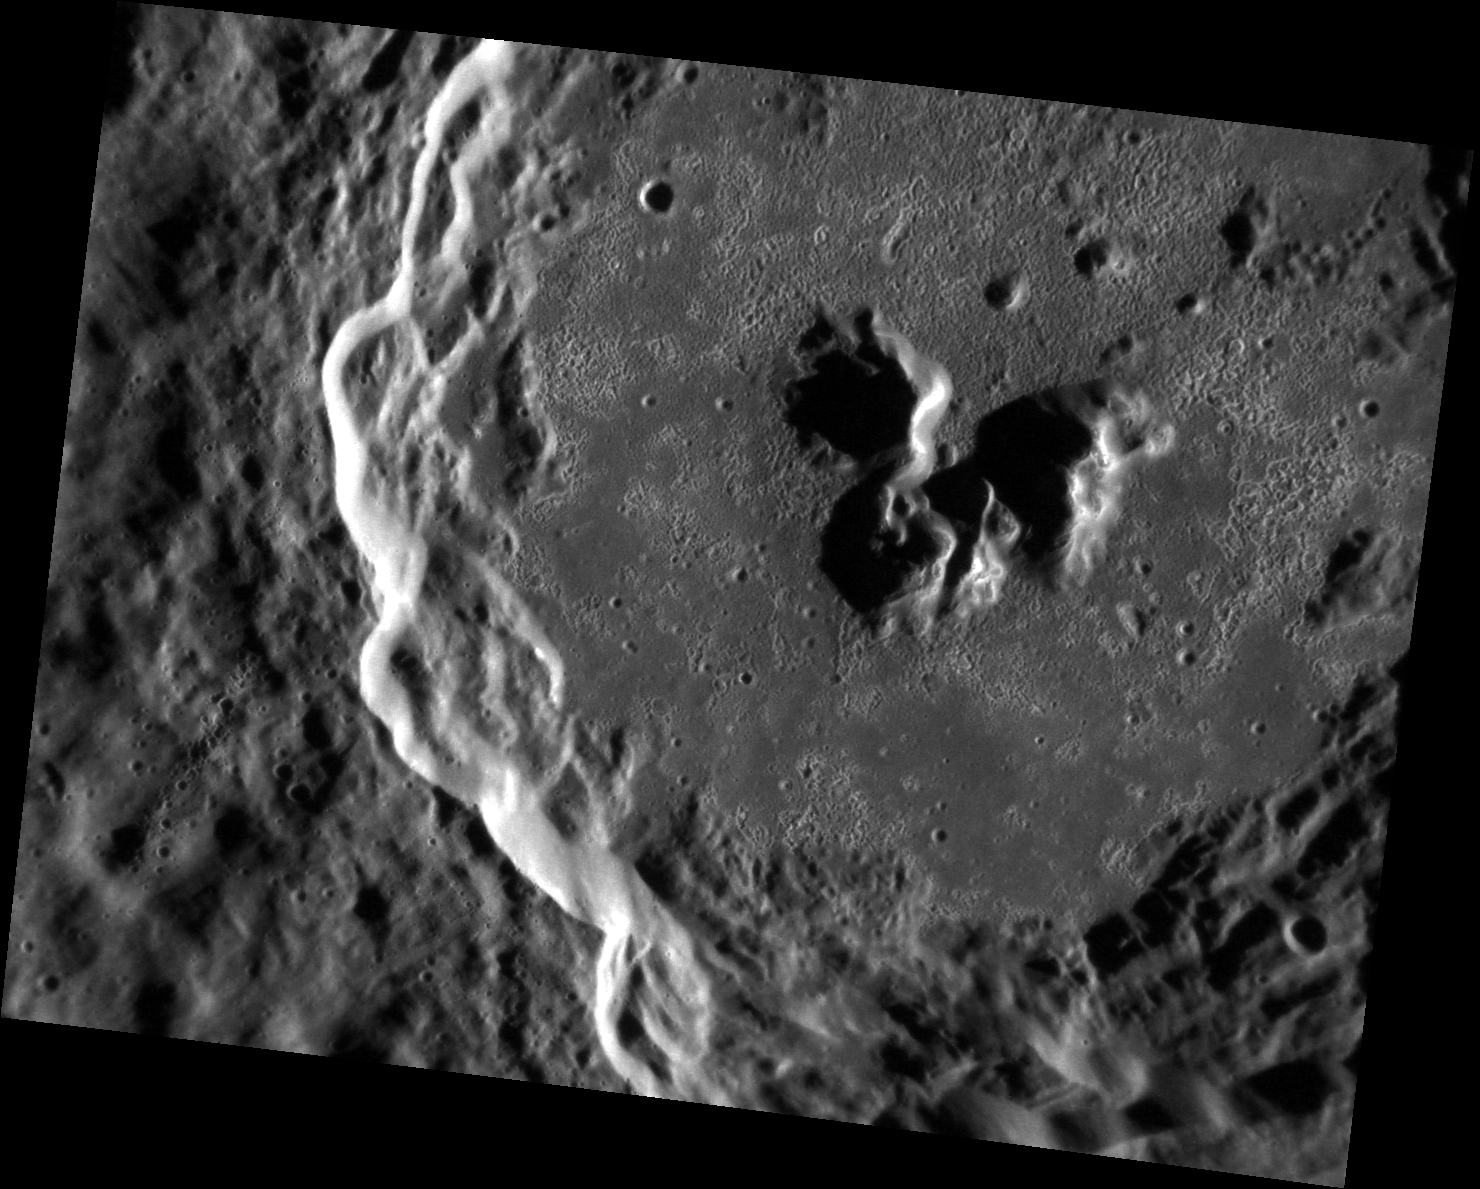

Delightful de Graft

This exquisite image shows de Graft, a complex crater that contains many hollows on its floor and peak. It is not yet known exactly how hollows form, but the MESSENGER team is actively working to understand this unique phenomenon. Pristine hollows in young craters like de Graft may be still forming to this day. It seems that this crater is as interesting as its namesake, Joe de Graft.

This image was acquired as a high-resolution targeted observation. Targeted observations are images of a small area on Mercury’s surface at resolutions much higher than the 200-meter/pixel morphology base map. It is not possible to cover all of Mercury’s surface at this high resolution, but typically several areas of high scientific interest are imaged in this mode each week.

Date acquired: July 16, 2012
Image Mission Elapsed Time (MET): 250938380
Image ID: 2211371
Instrument: Narrow Angle Camera (NAC) of the Mercury Dual Imaging System (MDIS)
Center Latitude: 21.88°
Center Longitude: 1.63° E
Resolution: 47 meters/pixel
Scale: DeGraft is approximately 68 km ( 42 mi.) in diameter.
Incidence Angle: 74.7°
Emission Angle: 40.8°
Phase Angle: 115.6°

The MESSENGER spacecraft is the first ever to orbit the planet Mercury, and the spacecraft’s seven scientific instruments and radio science investigation are unraveling the history and evolution of the Solar System’s innermost planet. Visit the Why Mercury? section of this website to learn more about the key science questions that the MESSENGER mission is addressing. During the one-year primary mission, MDIS acquired 88,746 images and extensive other data sets. MESSENGER is now in a year-long extended mission, during which plans call for the acquisition of more than 80,000 additional images to support MESSENGER’s science goals.

These images are from MESSENGER, a NASA Discovery mission to conduct the first orbital study of the innermost planet, Mercury. For information regarding the use of images, see the MESSENGER image use policy.

Credit: NASA/Johns Hopkins University Applied Physics Laboratory/Carnegie Institution of Washington